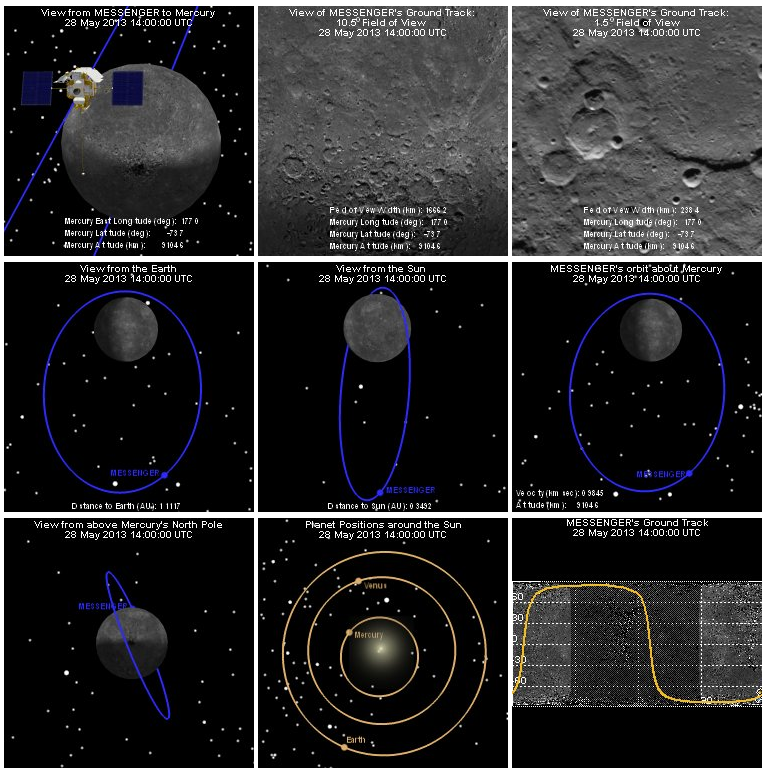

Where is MESSENGER?

“Where is MESSENGER?” is a longtime section on our website, but last week this feature got an added capability. Using the new global mosaic of Mercury, the feature now shows two views of the spacecraft’s ground track: one with a 10.5° field of view like the Wide Angle Camera (middle of top row) and one with a 1.5° field of view like the Narrow Angle Camera (right corner of top row). The “Where is MESSENGER?” section of the website updates every five minutes and was used to generate portions of this movie.

The MESSENGER spacecraft is the first ever to orbit the planet Mercury, and the spacecraft’s seven scientific instruments and radio science investigation are unraveling the history and evolution of the Solar System’s innermost planet. MESSENGER acquired over 150,000 images and extensive other data sets. MESSENGER is capable of continuing orbital operations until early 2015.

For information regarding the use of images, see the MESSENGER image use policy.

Credit: NASA/Johns Hopkins University Applied Physics Laboratory/Carnegie Institution of Washington